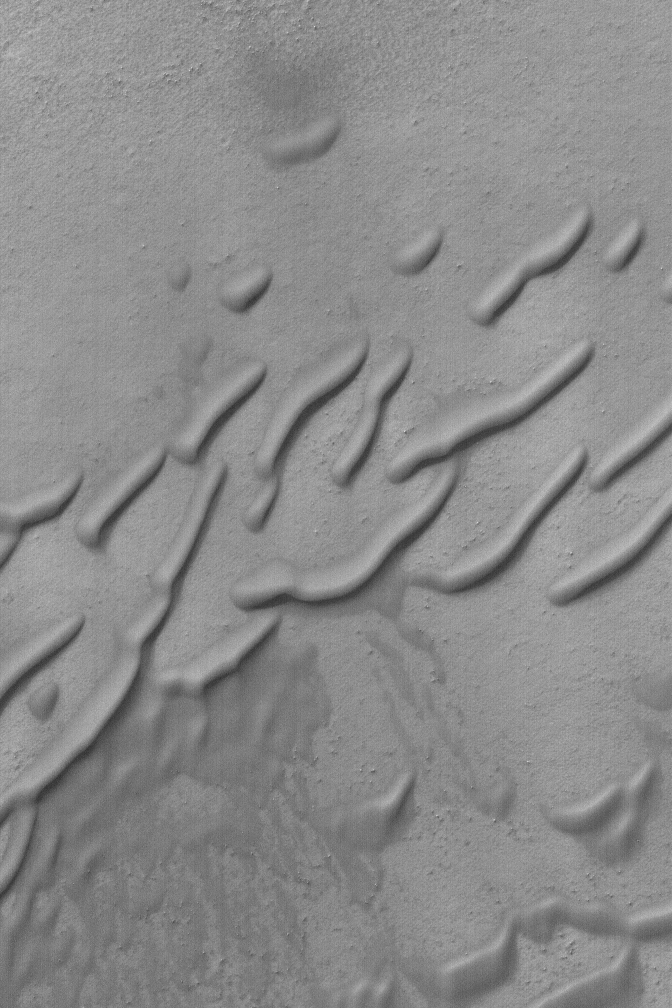

Caterpillar Dunes

28 June 2004
Looking somewhat like caterpillars, this April 2004 Mars Global Surveyor (MGS) Mars Orbiter Camera (MOC) image shows some of the rounded, wind-eroded sand dune features in a crater in the southern hemisphere near 61.7°S, 160.3°W. For such rounding to occur, the dune sand might need to be somewhat cemented. The picture covers an area about 3 km (1.9 mi) wide and is illuminated by sunlight from the upper left.

Credit: NASA/JPL/Malin Space Science Systems